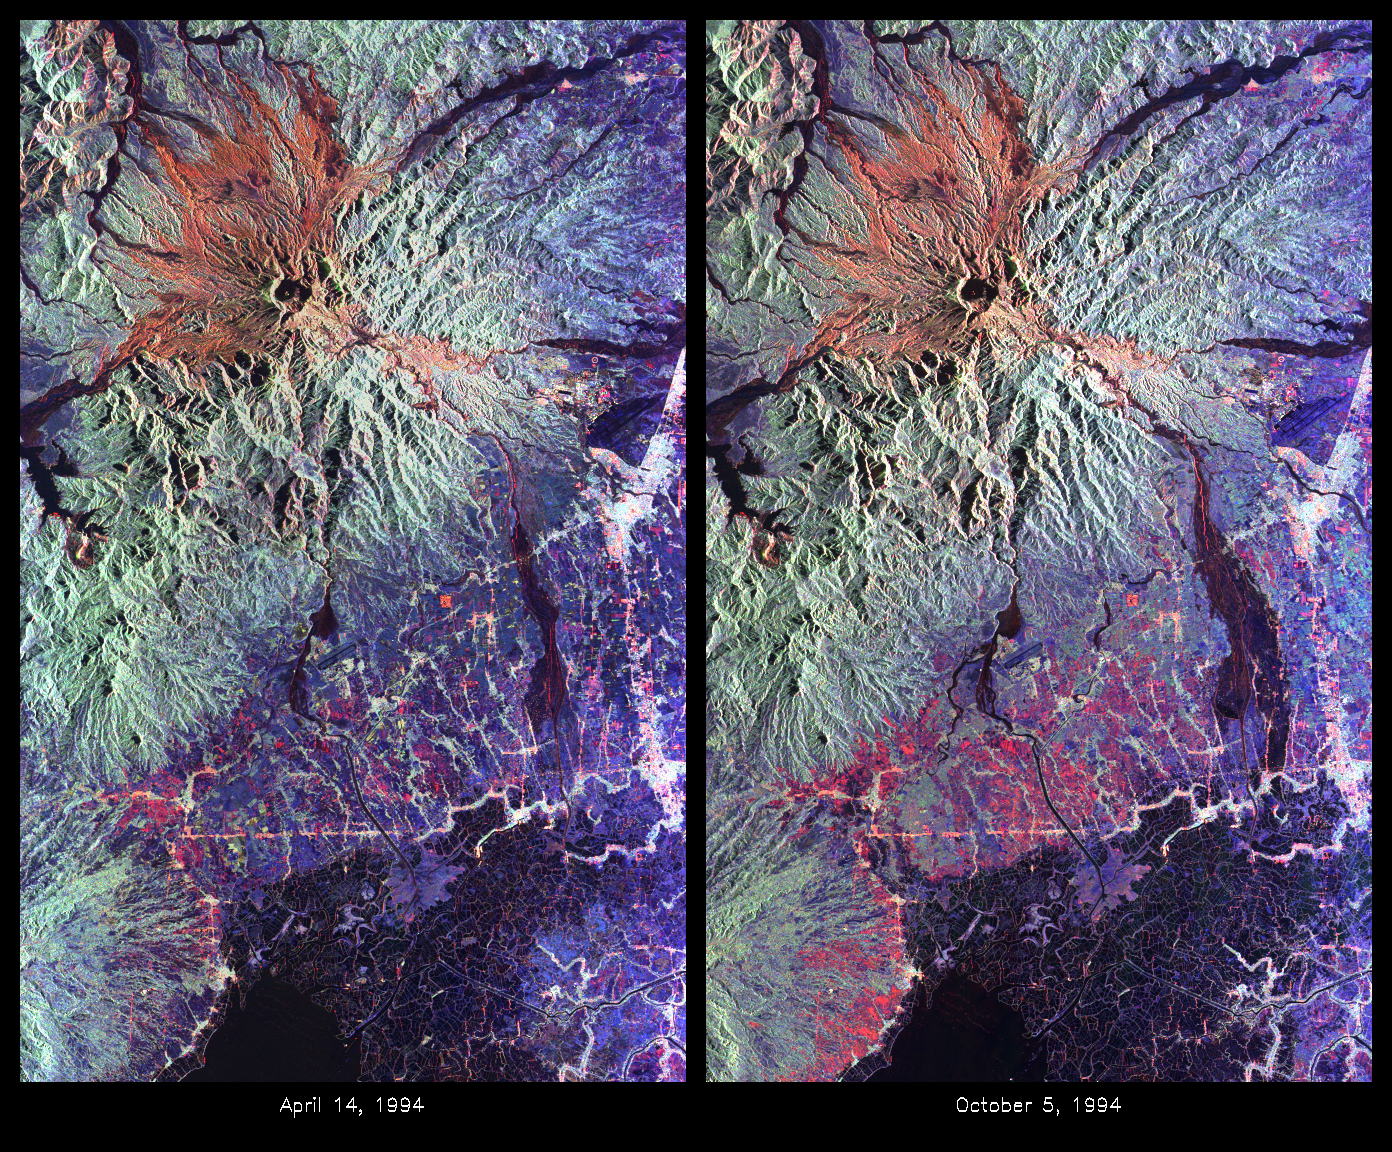

Space Radar Image of Mount Pinatubo Volcano, Philippines

These are color composite radar images showing the area around Mount Pinatubo in the Philippines. The images were acquired by the Spaceborne Imaging Radar-C and X-band Synthetic Aperture Radar (SIR-C/X-SAR) aboard the space shuttle Endeavour on April 14, 1994 (left image) and October 5,1994 (right image). The images are centered at about 15 degrees north latitude and 120.5 degrees east longitude. Both images were obtained with the same viewing geometry.

The color composites were made by displaying the L-band (horizontally transmitted and received) in red; the L-band (horizontally transmitted and vertically received) in green; and the C-band (horizontally transmitted and vertically received) in blue. The area shown is approximately 40 kilometers by 65 kilometers (25 miles by 40 miles). The main volcanic crater on Mount Pinatubo produced by the June 1991 eruptions and the steep slopes on the upper flanks of the volcano are easily seen in these images. Red on the high slopes shows the distribution of the ash deposited during the 1991 eruption, which appears red because of the low cross-polarized radar returns at C and L bands. The dark drainages radiating away from the summit are the smooth mudflows, which even three years after the eruptions continue to flood the river valleys after heavy rain.

Comparing the two images shows that significant changes have occurred in the intervening five months along the Pasig-Potrero rivers (the dark area in the lower right of the images). Mudflows, called “lahars,” that occurred during the 1994 monsoon season filled the river valleys, allowing the lahars to spread over the surrounding countryside. Three weeks before the second image was obtained, devastating lahars more than doubled the area affected in the Pasig-Potrero rivers, which is clearly visible as the increase in dark area on the lower right of the images. Migration of deposition to the east (right) has affected many communities. Newly affected areas included the community of Bacolor, Pampanga, where thousands of homes were buried in meters of hot mud and rock as 80,000 people fled the lahar-stricken area. Scientists are closely monitoring the westward migration ( toward the left in this image) of the lahars as the Pasig-Potrero rivers seek to join with the Porac River, an area that has not seen laharic activity since the eruption. This could be devastating because the Pasig-Potrero rivers might be permanently redirected to lower elevations along the Porac River where communities are located. Ground saturation with water during the rainy season reveals inactive channels that were dry in the April image. A small lake has turned into a pond in the lower reaches of the Potrero River because the channels are full of lahar deposits and the surface runoff has no where to flow. Changes in the degree of erosion in ash and pumice deposits from the 1991 eruption can also be seen in the channels that deliver the mudflow material to the Pasig-Potrero rivers.

The 1991 Mount Pinatubo eruption is well known for its near-global effects on the atmosphere and short-term climate due to the large amount of sulfur dioxide that was injected into the upper atmosphere. Locally, however, the effects will most likely continue to impact surrounding areas for as long as the next 10 to 15 years. Mudflows, quite certainly, will continue to pose severe hazards to adjacent areas. Radar observations like those obtained by SIR-C/X-SAR will play a key role in monitoring these changes because of the radar’s ability to see in daylight or darkness and even in the worst weather conditions. Radar imaging will be particularly useful, for example, during the monsoon season, when the lahars form. Frequent imaging of these lahar fields will allow scientists to better predict when they are likely to begin flowing again and which communities might be at risk.

Spaceborne Imaging Radar-C and X-band Synthetic Aperture Radar (SIR-C/X-SAR) is part of NASA’s Mission to Planet Earth. The radars illuminate Earth with microwaves, allowing detailed observations at any time, regardless of weather or sunlight conditions. SIR-C/X-SAR uses three microwave wavelengths: L-band (24 cm), C-band (6 cm) and X-band (3 cm). The multi-frequency data will be used by the international scientific community to better understand the global environment and how it is changing. The SIR-C/X-SAR data, complemented by aircraft and ground studies, will give scientists clearer insights into those environmental changes which are caused by nature and those changes which are induced by human activity. SIR-C was developed by NASA’s Jet Propulsion Laboratory. X-SAR was developed by the Dornier and Alenia Spazio companies for the German space agency, Deutsche Agentur fuer Raumfahrtangelegenheiten (DARA), and the Italian space agency, Agenzia Spaziale Italiana (ASI), with the Deutsche Forschungsanstalt fuer Luft und Raumfahrt e.V.(DLR), the major partner in science, operations and data processing of X-SAR.

Credit: NASA/JPL-Caltech